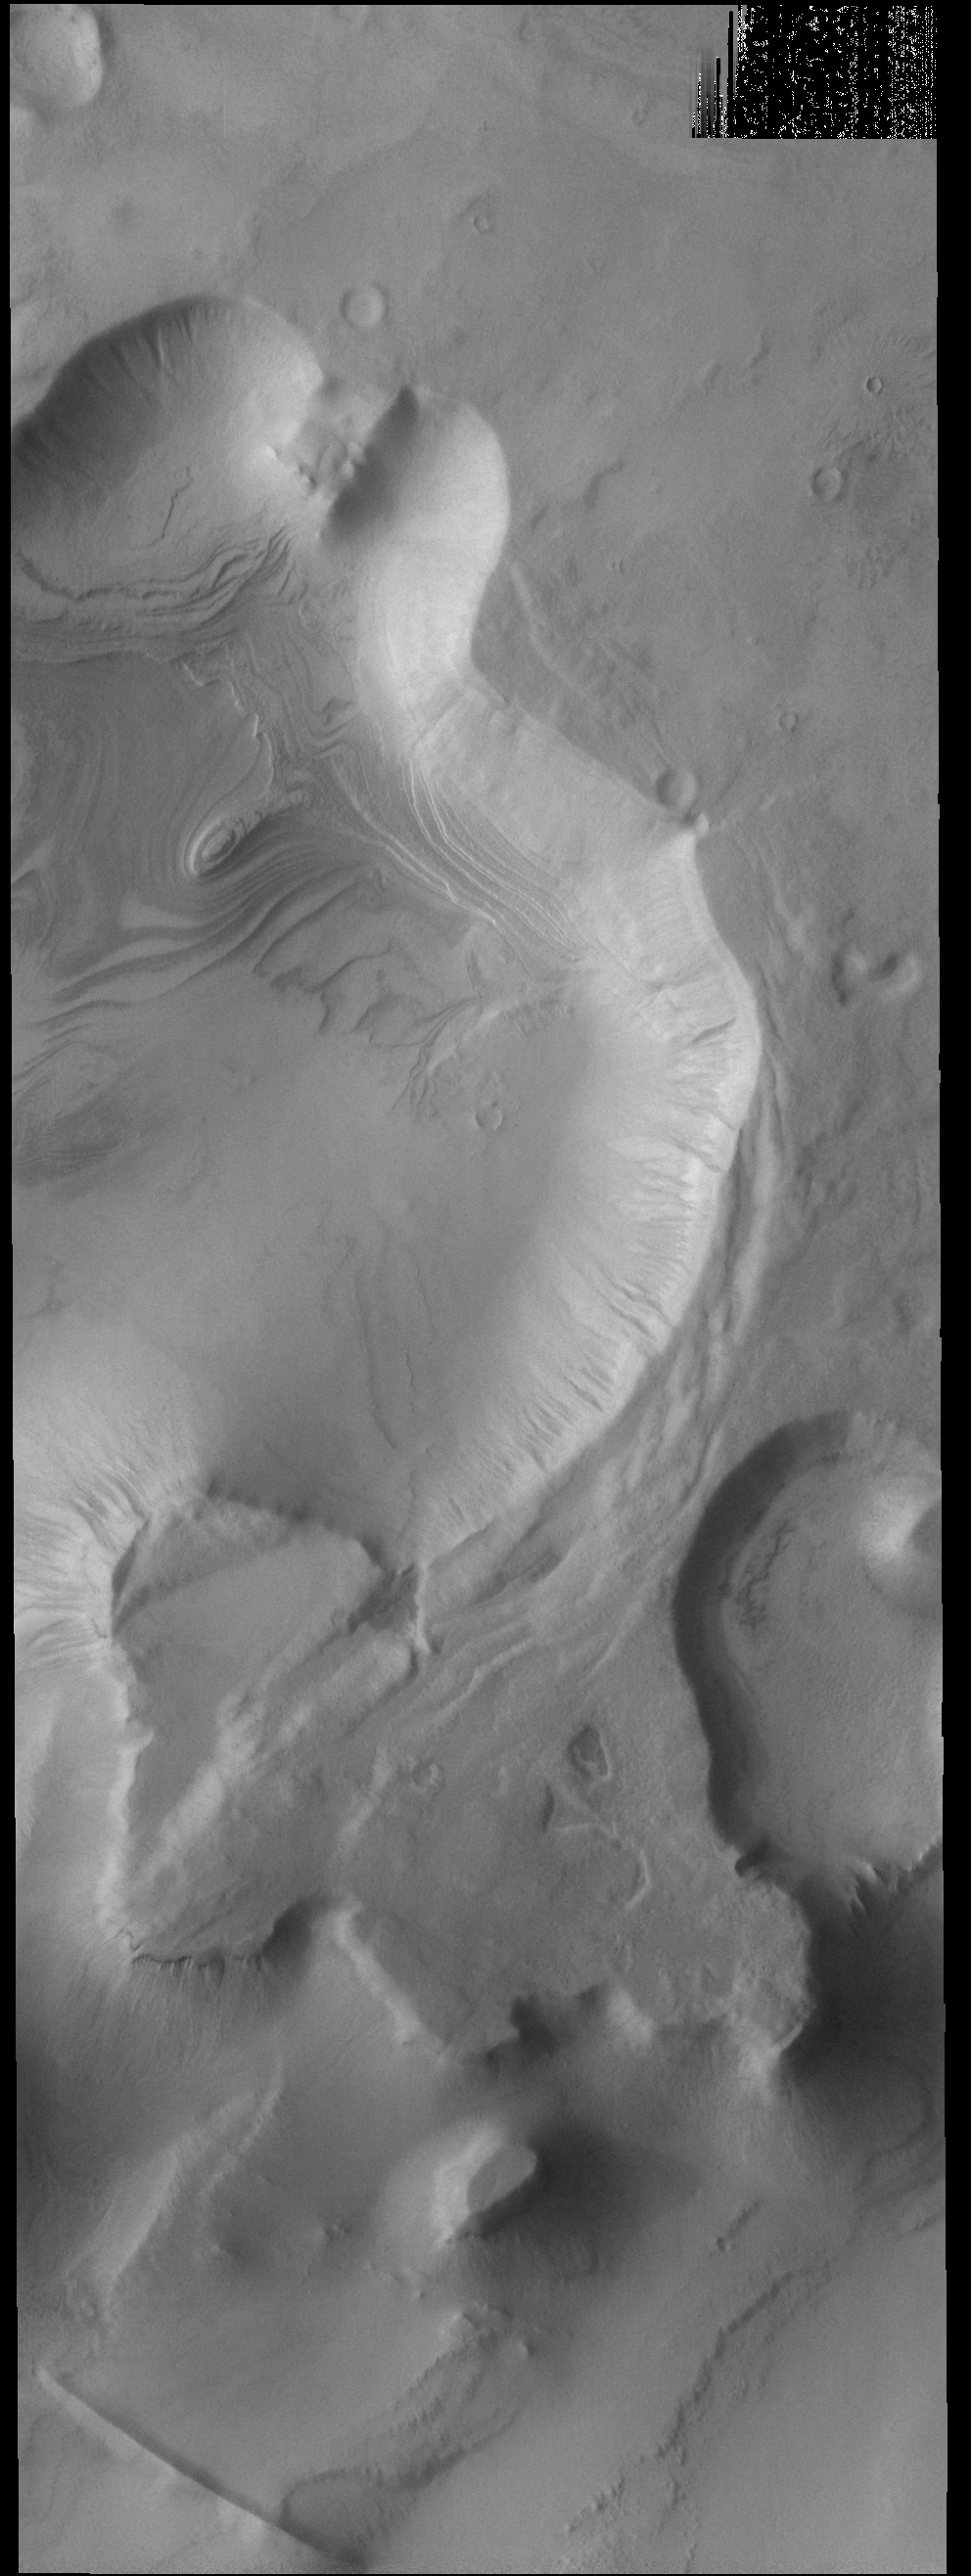

Cavi Angusti

Cavi Angusti is located near the south polar cap and consists of large irregular steep-sided depressions termed cavi. Layering is visible within the large cavi at the top of the image.

Credit: NASA/JPL-Caltech/ASU